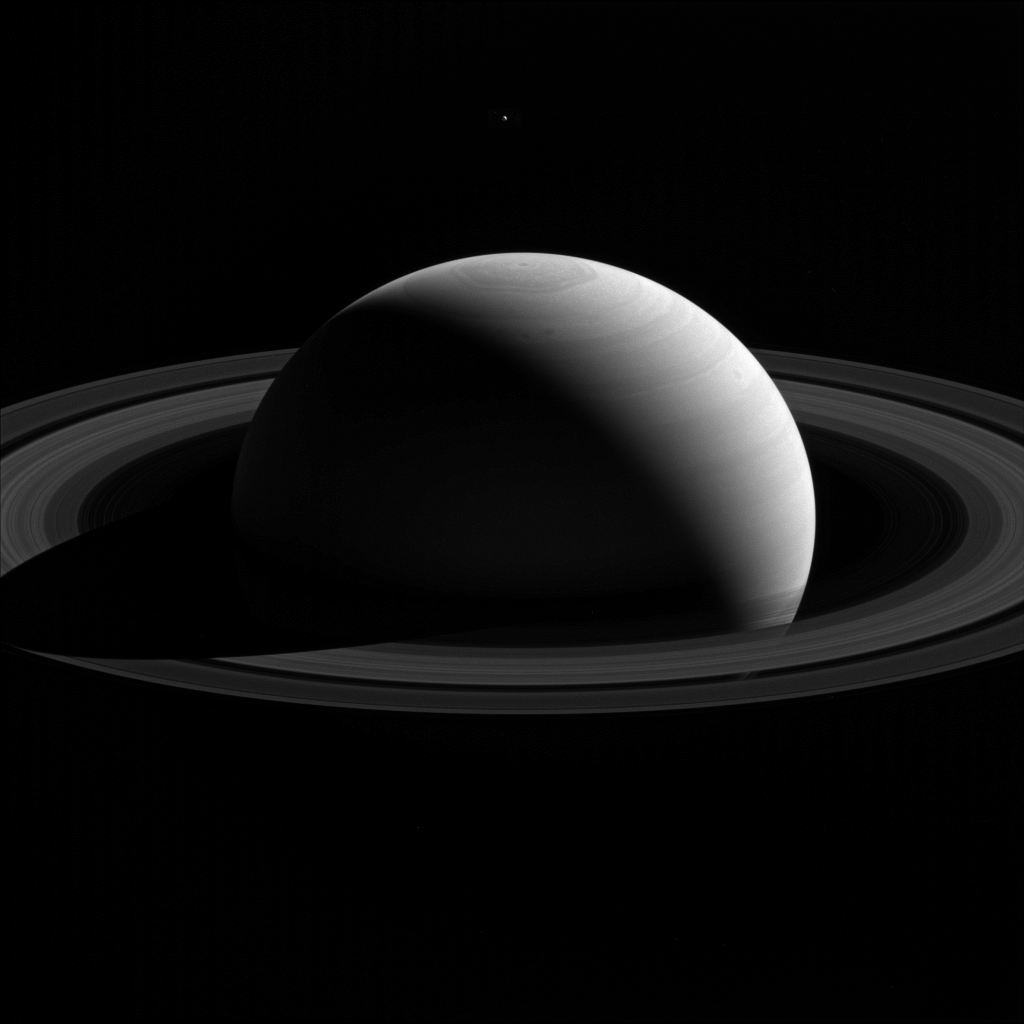

Tethys Tops Saturn

An illusion of perspective, Saturn’s moon Tethys seems to hang above the planet’s north pole in this view from NASA’s Cassini spacecraft.

Tethys (660 miles or 1,062 kilometers across) is actually farther away than Saturn in this image. Lacking visual clues about distance, our brains place the moon above Saturn’s north pole. Tethys, like all of Saturn’s major moons and its ring system, orbits almost exactly in the planet’s equatorial plane.

This view looks toward the sunlit side of the rings from about 17 degrees above the ring plane. The image was taken with the Cassini spacecraft’s wide-angle camera on Jan. 26, 2015 using a spectral filter which preferentially admits wavelengths of near-infrared light centered at 752 nanometers.

The view was acquired at a distance of approximately 2.1 million miles (3.4 million kilometers) from Saturn. Image scale on Saturn is 120 miles (200 kilometers) per pixel. Tethys has been brightened by a factor of three relative to Saturn to enhance its visibility.

The Cassini mission is a cooperative project of NASA, ESA (the European Space Agency) and the Italian Space Agency. The Jet Propulsion Laboratory, a division of the California Institute of Technology in Pasadena, manages the mission for NASA’s Science Mission Directorate, Washington. The Cassini orbiter and its two onboard cameras were designed, developed and assembled at JPL. The imaging operations center is based at the Space Science Institute in Boulder, Colorado.

Credit: NASA/JPL-Caltech/Space Science Institute